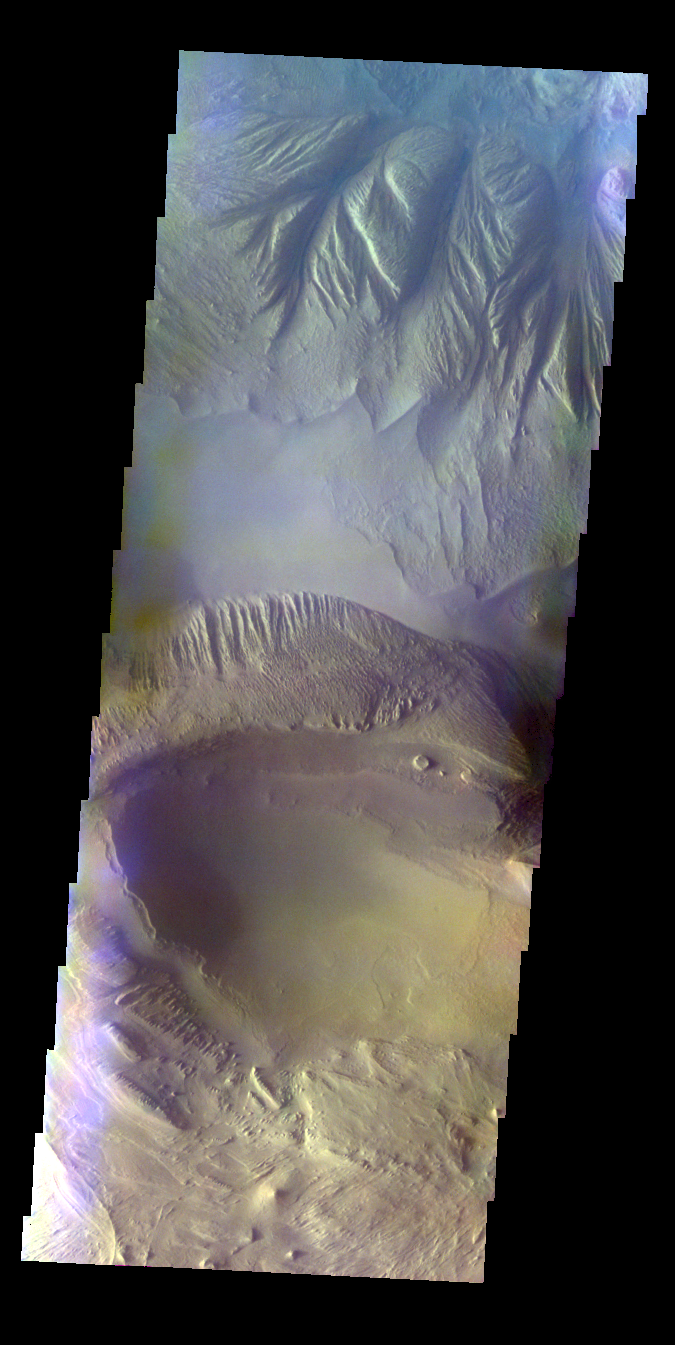

Candor Chasma – False Color

The THEMIS VIS camera contains 5 filters. The data from different filters can be combined in multiple ways to create a false color image. These false color images may reveal subtle variations of the surface not easily identified in a single band image. Today’s false color image shows part of Candor Chasma. The bluish tone at the top of the image may be atmospheric haze.

Credit: NASA/JPL-Caltech/ASU